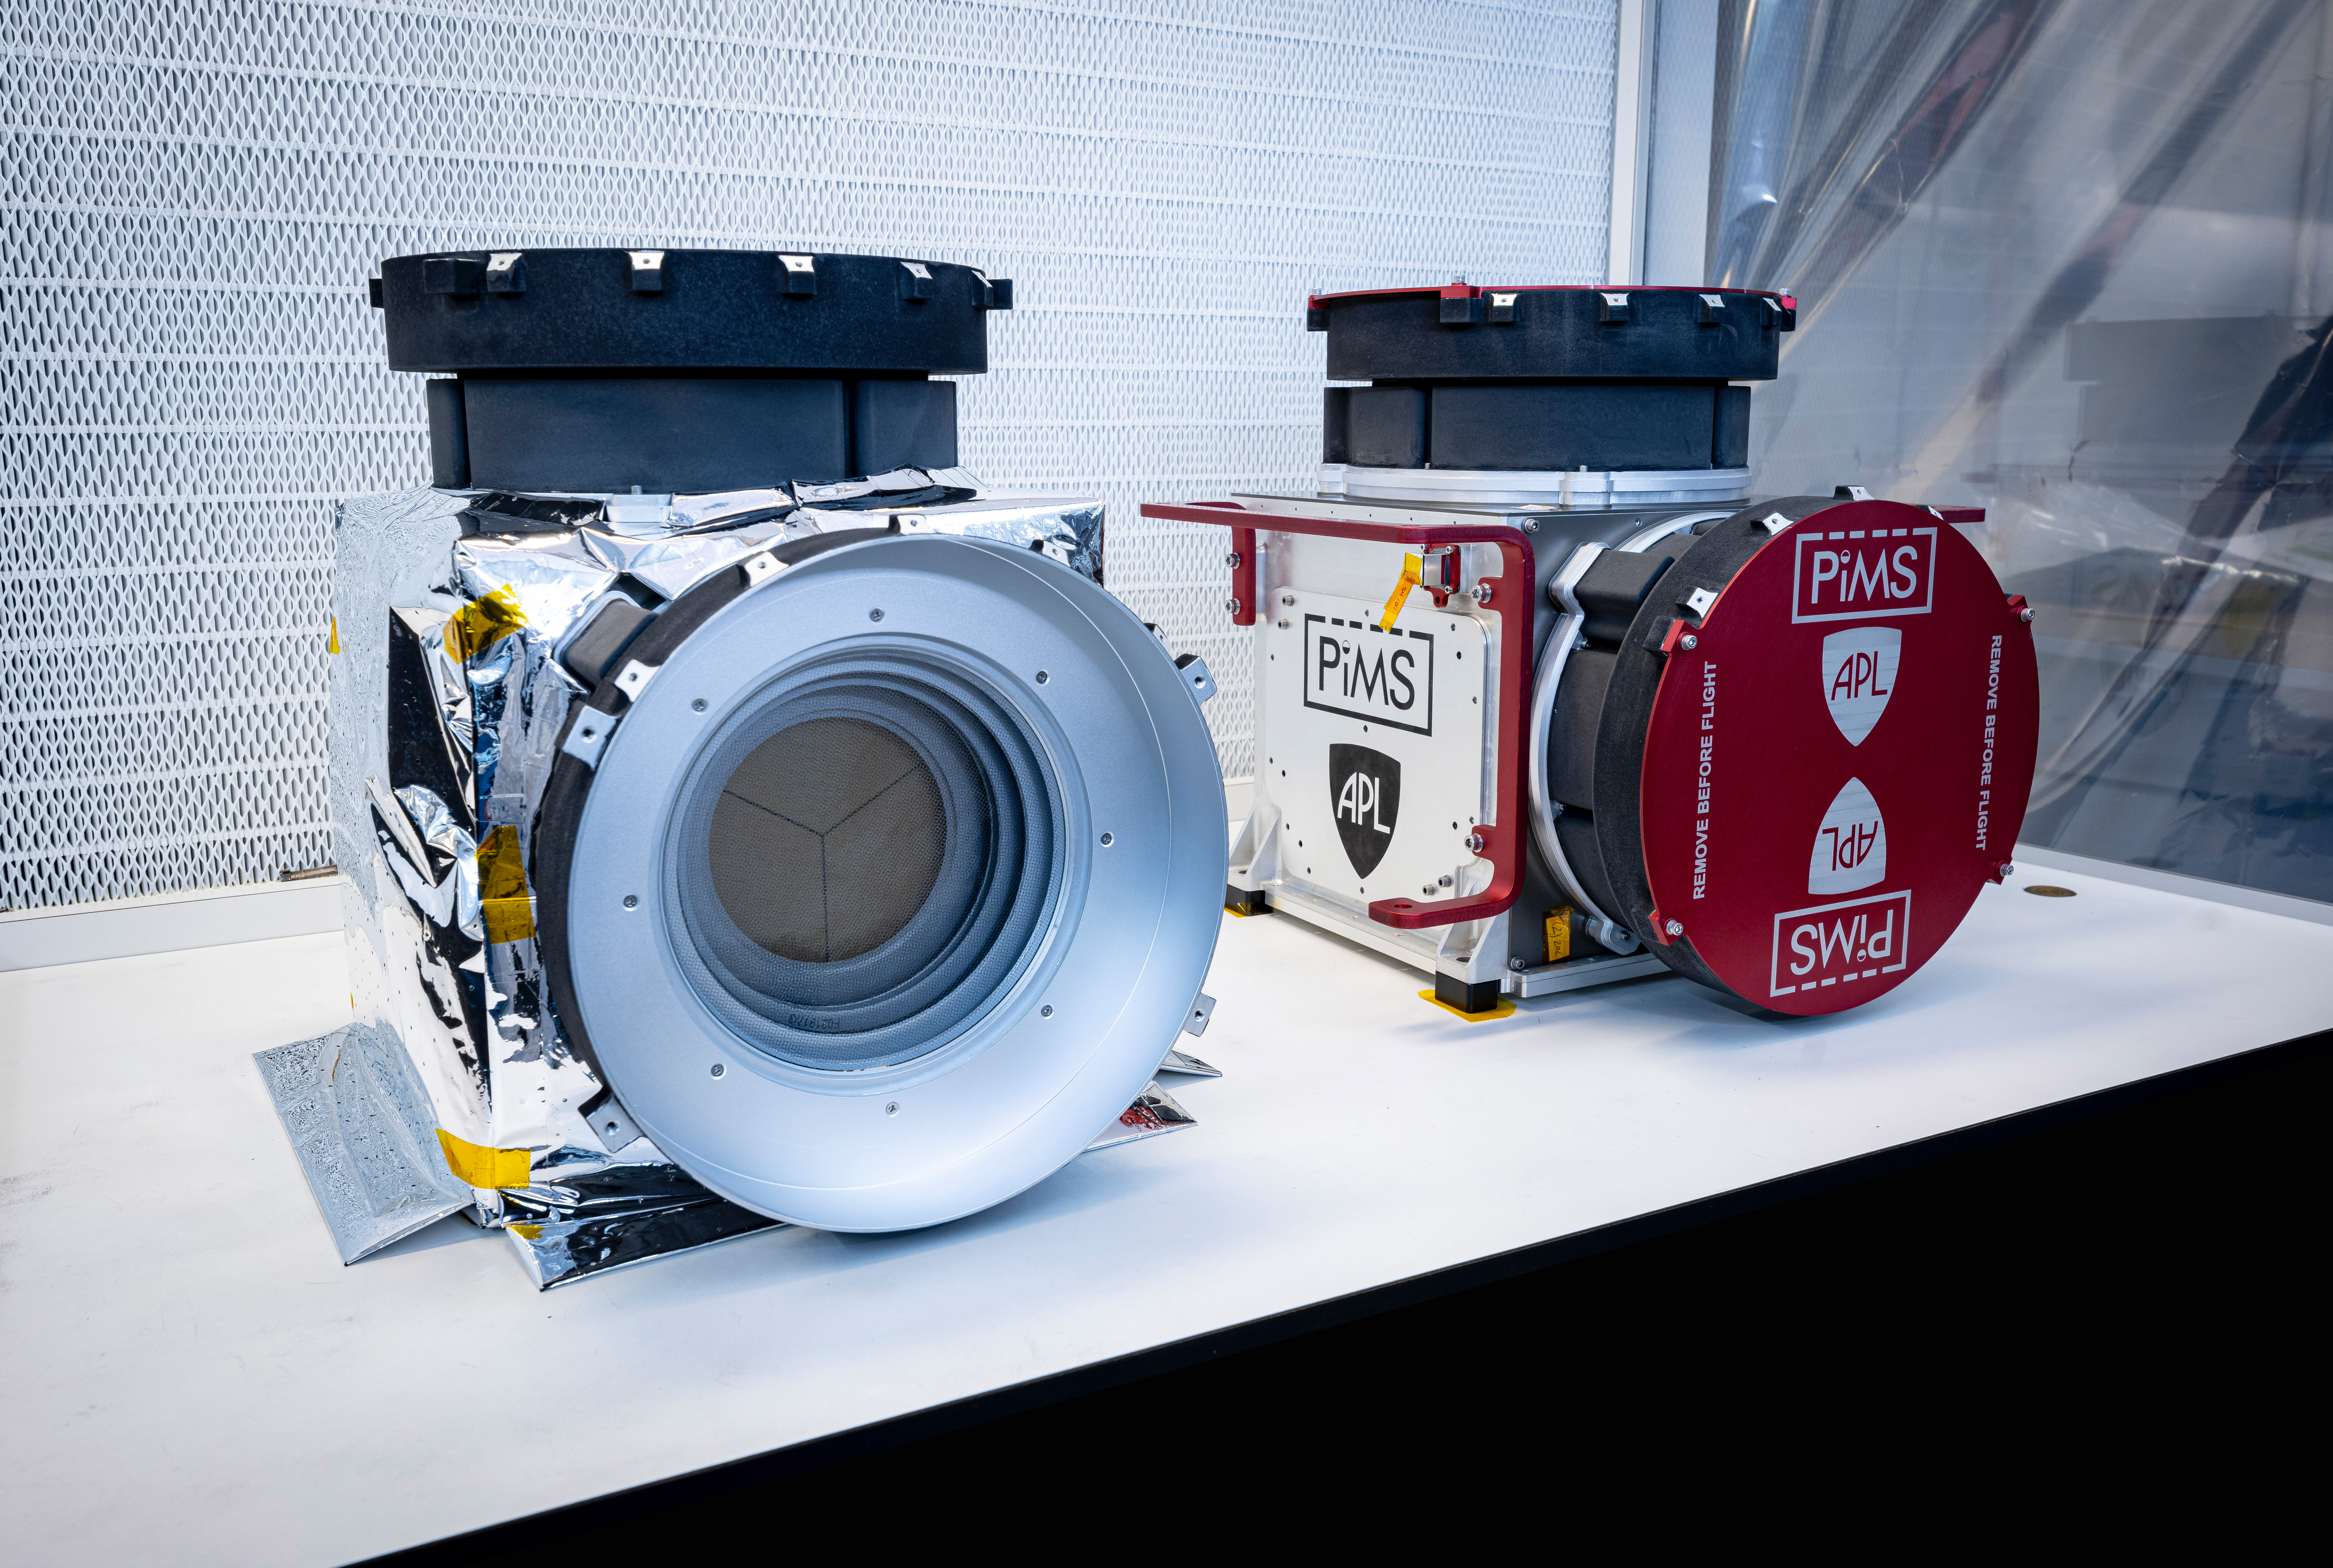

Faraday Cups Up Close: NASA’s Europa Clipper

Included in the payload of science instruments for NASA’s Europa Clipper is the Plasma Instrument for Magnetic Sounding (PIMS). Scientists will use PIMS to study the characteristics of plasma around Europa to better understand the moon’s ice shell thickness, ocean depth, and ocean salinity.

Built by the Johns Hopkins Applied Physics Laboratory (APL) in Laurel, Maryland, PIMS is made up of two instruments, each with two identical sensors called Faraday cups that will measure the plasmas, or electrically charged gases, in Europa’s ionosphere and Jupiter’s magnetosphere.

Pictured in a clean room at APL are the recently assembled Faraday cup sensors and instrument housings in two configurations. On the left is the final flight hardware, with insulating thermal blankets installed; on the right is a test configuration that protects sensitive hardware for transportation.

With an internal global ocean twice the size of Earth’s oceans combined, Europa may have the potential to harbor life. NASA’s Europa Clipper spacecraft will swoop around Jupiter on an elliptical path, dipping close to the moon on each flyby to collect data. Understanding Europa’s habitability will help scientists better understand how life developed on Earth and the potential for finding life beyond our planet.

Credit: NASA/Johns Hopkins APL/Ed Whitman